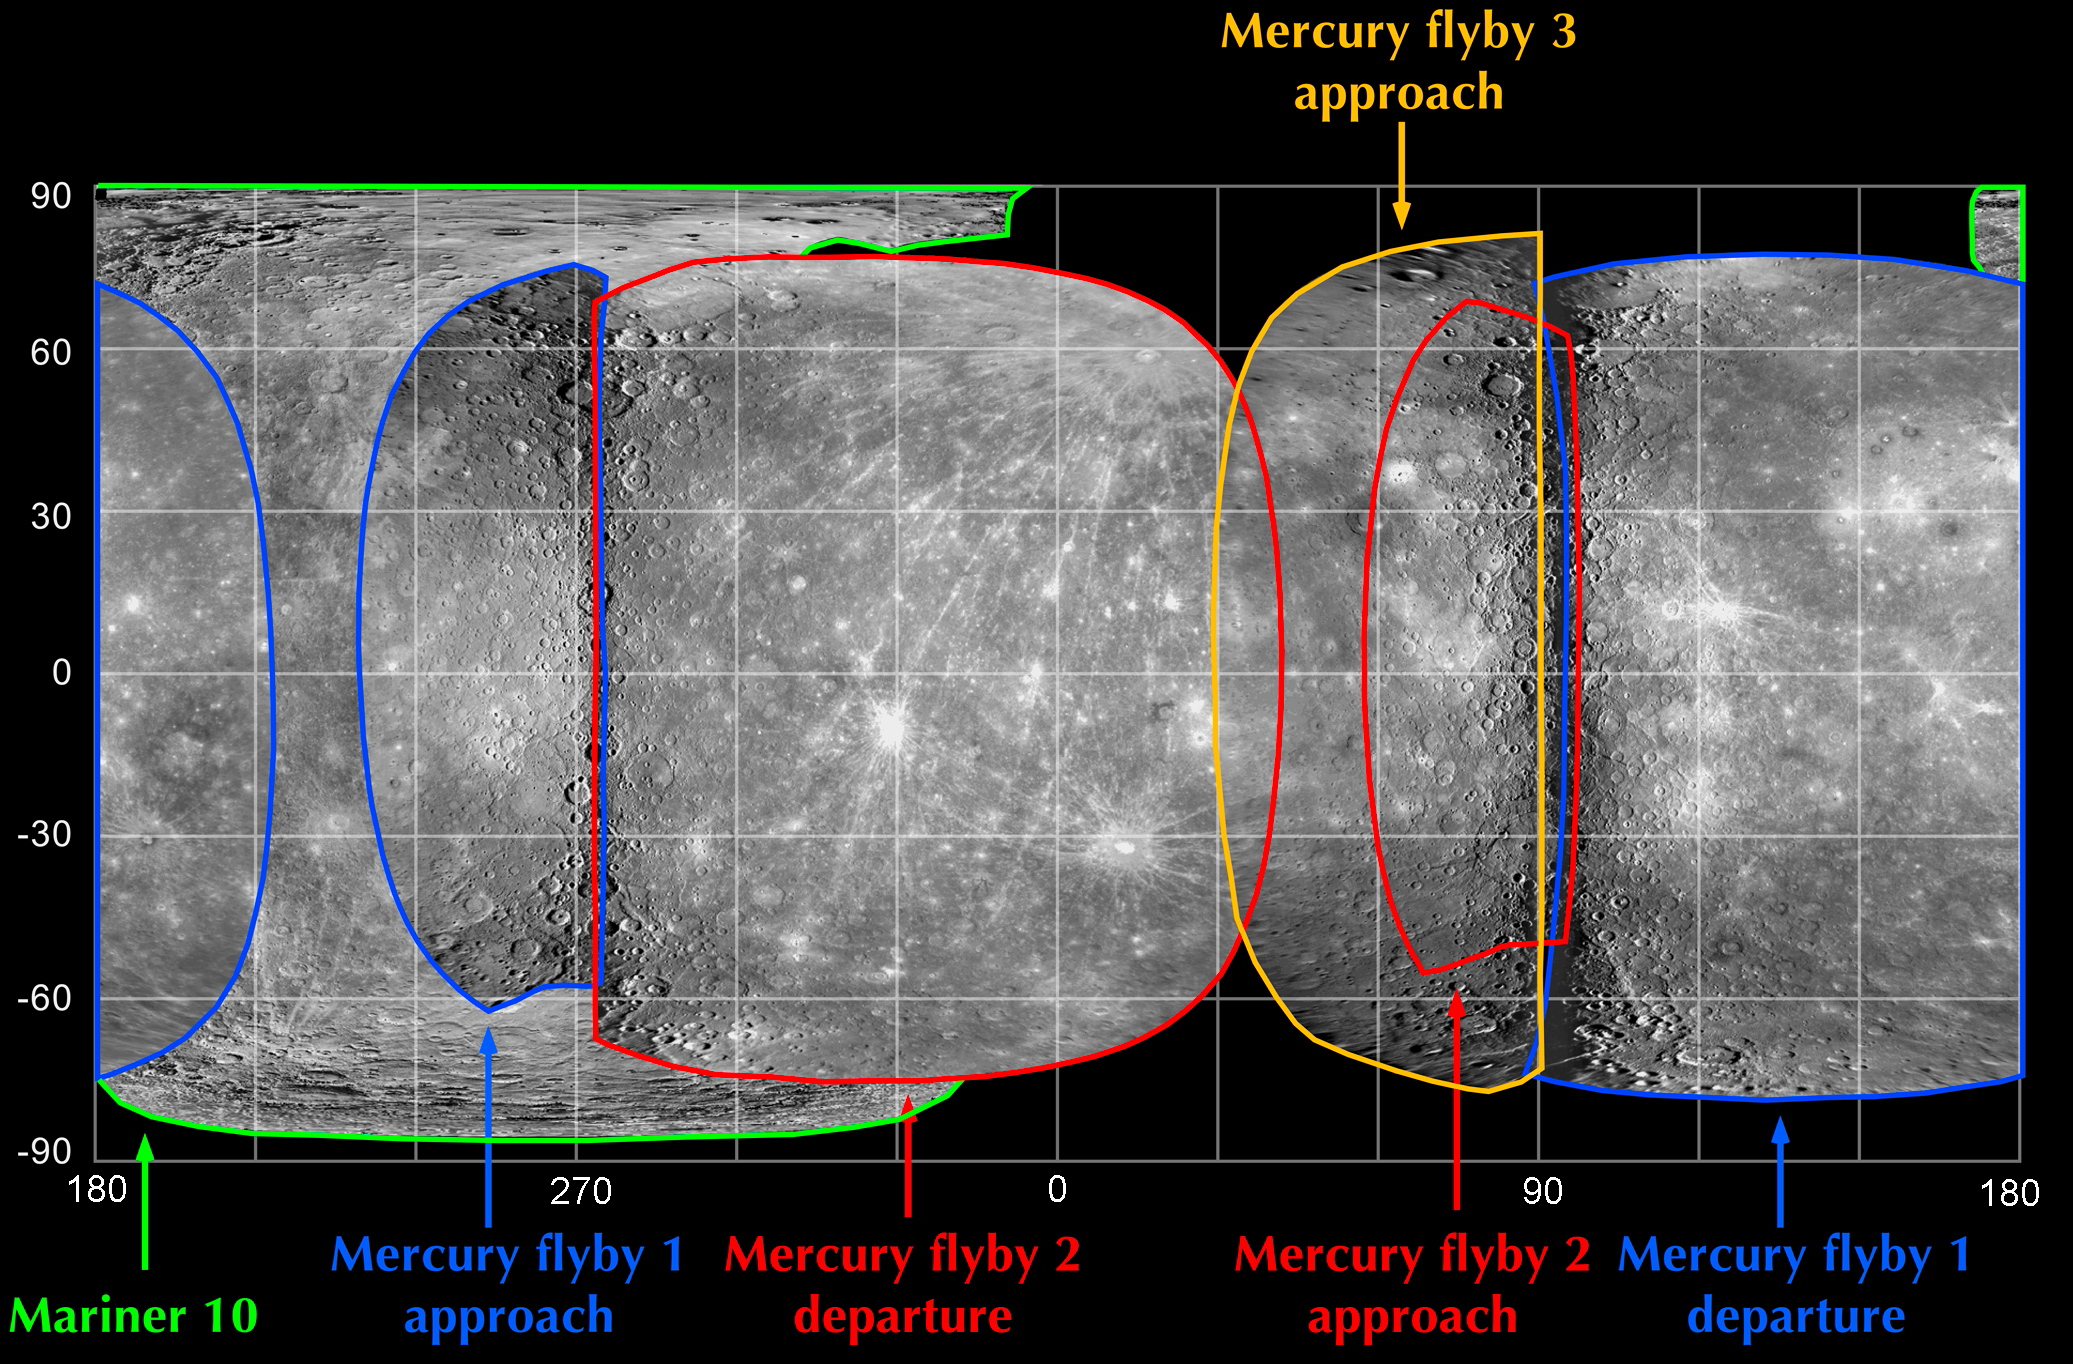

A Global Map of Mercury’s Surface

One of the main science imaging goals of MESSENGER’s third Mercury flyby was to obtain the first images of a portion of Mercury’s surface that had never before been seen by spacecraft. That goal has now been successfully achieved, as shown in the imaging coverage map here. The images obtained as the spacecraft approached the planet for the mission’s third Mercury flyby three days ago (outlined in yellow) filled a gap in the map that existed prior to the encounter. Combining the new Mercury flyby 3 coverage with photos obtained from Mariner 10’s three flybys in 1974-75 (outlined in green) and images from MESSENGER’s first (outlined in blue) and second (outlined in red) Mercury encounters in 2008 now yields nearly total coverage of Mercury’s surface with the exception of the polar regions at latitudes above 60° N or below -60° S. Along with revealing intriguing geologic features in this previously unseen terrain, having a complete global map of Mercury’s surface, free of gaps, will be valuable for planning MESSENGER’s orbital operations, which will begin in March 2011.

Date of Mercury Flyby 3: September 29, 2009
Date of Mercury Flyby 2: October 6, 2008
Date of Mercury Flyby 1: January 14, 2008
Instrument: Narrow Angle Camera (NAC) of the Mercury Dual Imaging System (MDIS)
Scale: Mercury’s diameter is 4880 kilometers (3030 miles)

These images are from MESSENGER, a NASA Discovery mission to conduct the first orbital study of the innermost planet, Mercury. For information regarding the use of images, see the MESSENGER image use policy.

Credit: NASA/Johns Hopkins University Applied Physics Laboratory/Carnegie Institution of Washington